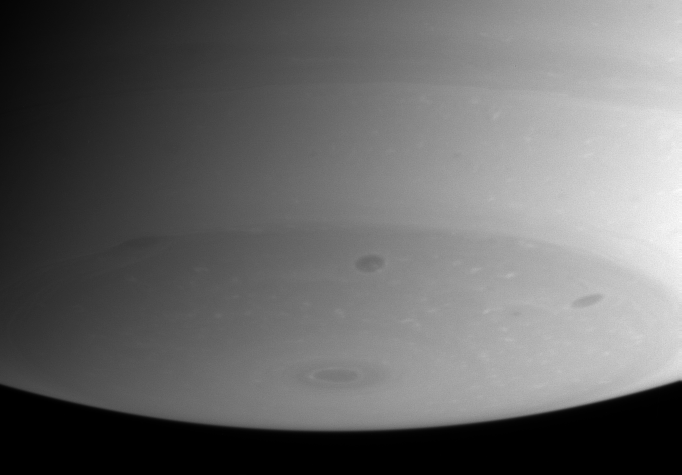

Dark Storms, Bright Clouds

Flecks of bright cloud and several dark storms dominate Saturn’s southern polar region in this Cassini spacecraft narrow angle camera image taken on August 18, 2004. The bull’s-eye pattern near the bottom of the planet marks the south pole.

The image was taken at a distance of 8.9 million kilometers (5.6 million miles) from Saturn through a filter sensitive to wavelengths of infrared light. The image scale is 54 kilometers (33 miles) per pixel.

The Cassini-Huygens mission is a cooperative project of NASA, the European Space Agency and the Italian Space Agency. The Jet Propulsion Laboratory, a division of the California Institute of Technology in Pasadena, manages the Cassini-Huygens mission for NASA’s Office of Space Science, Washington, D.C. The Cassini orbiter and its two onboard cameras, were designed, developed and assembled at JPL. The imaging team is based at the Space Science Institute, Boulder, Colo.

Credit: NASA/JPL/Space Science Institute